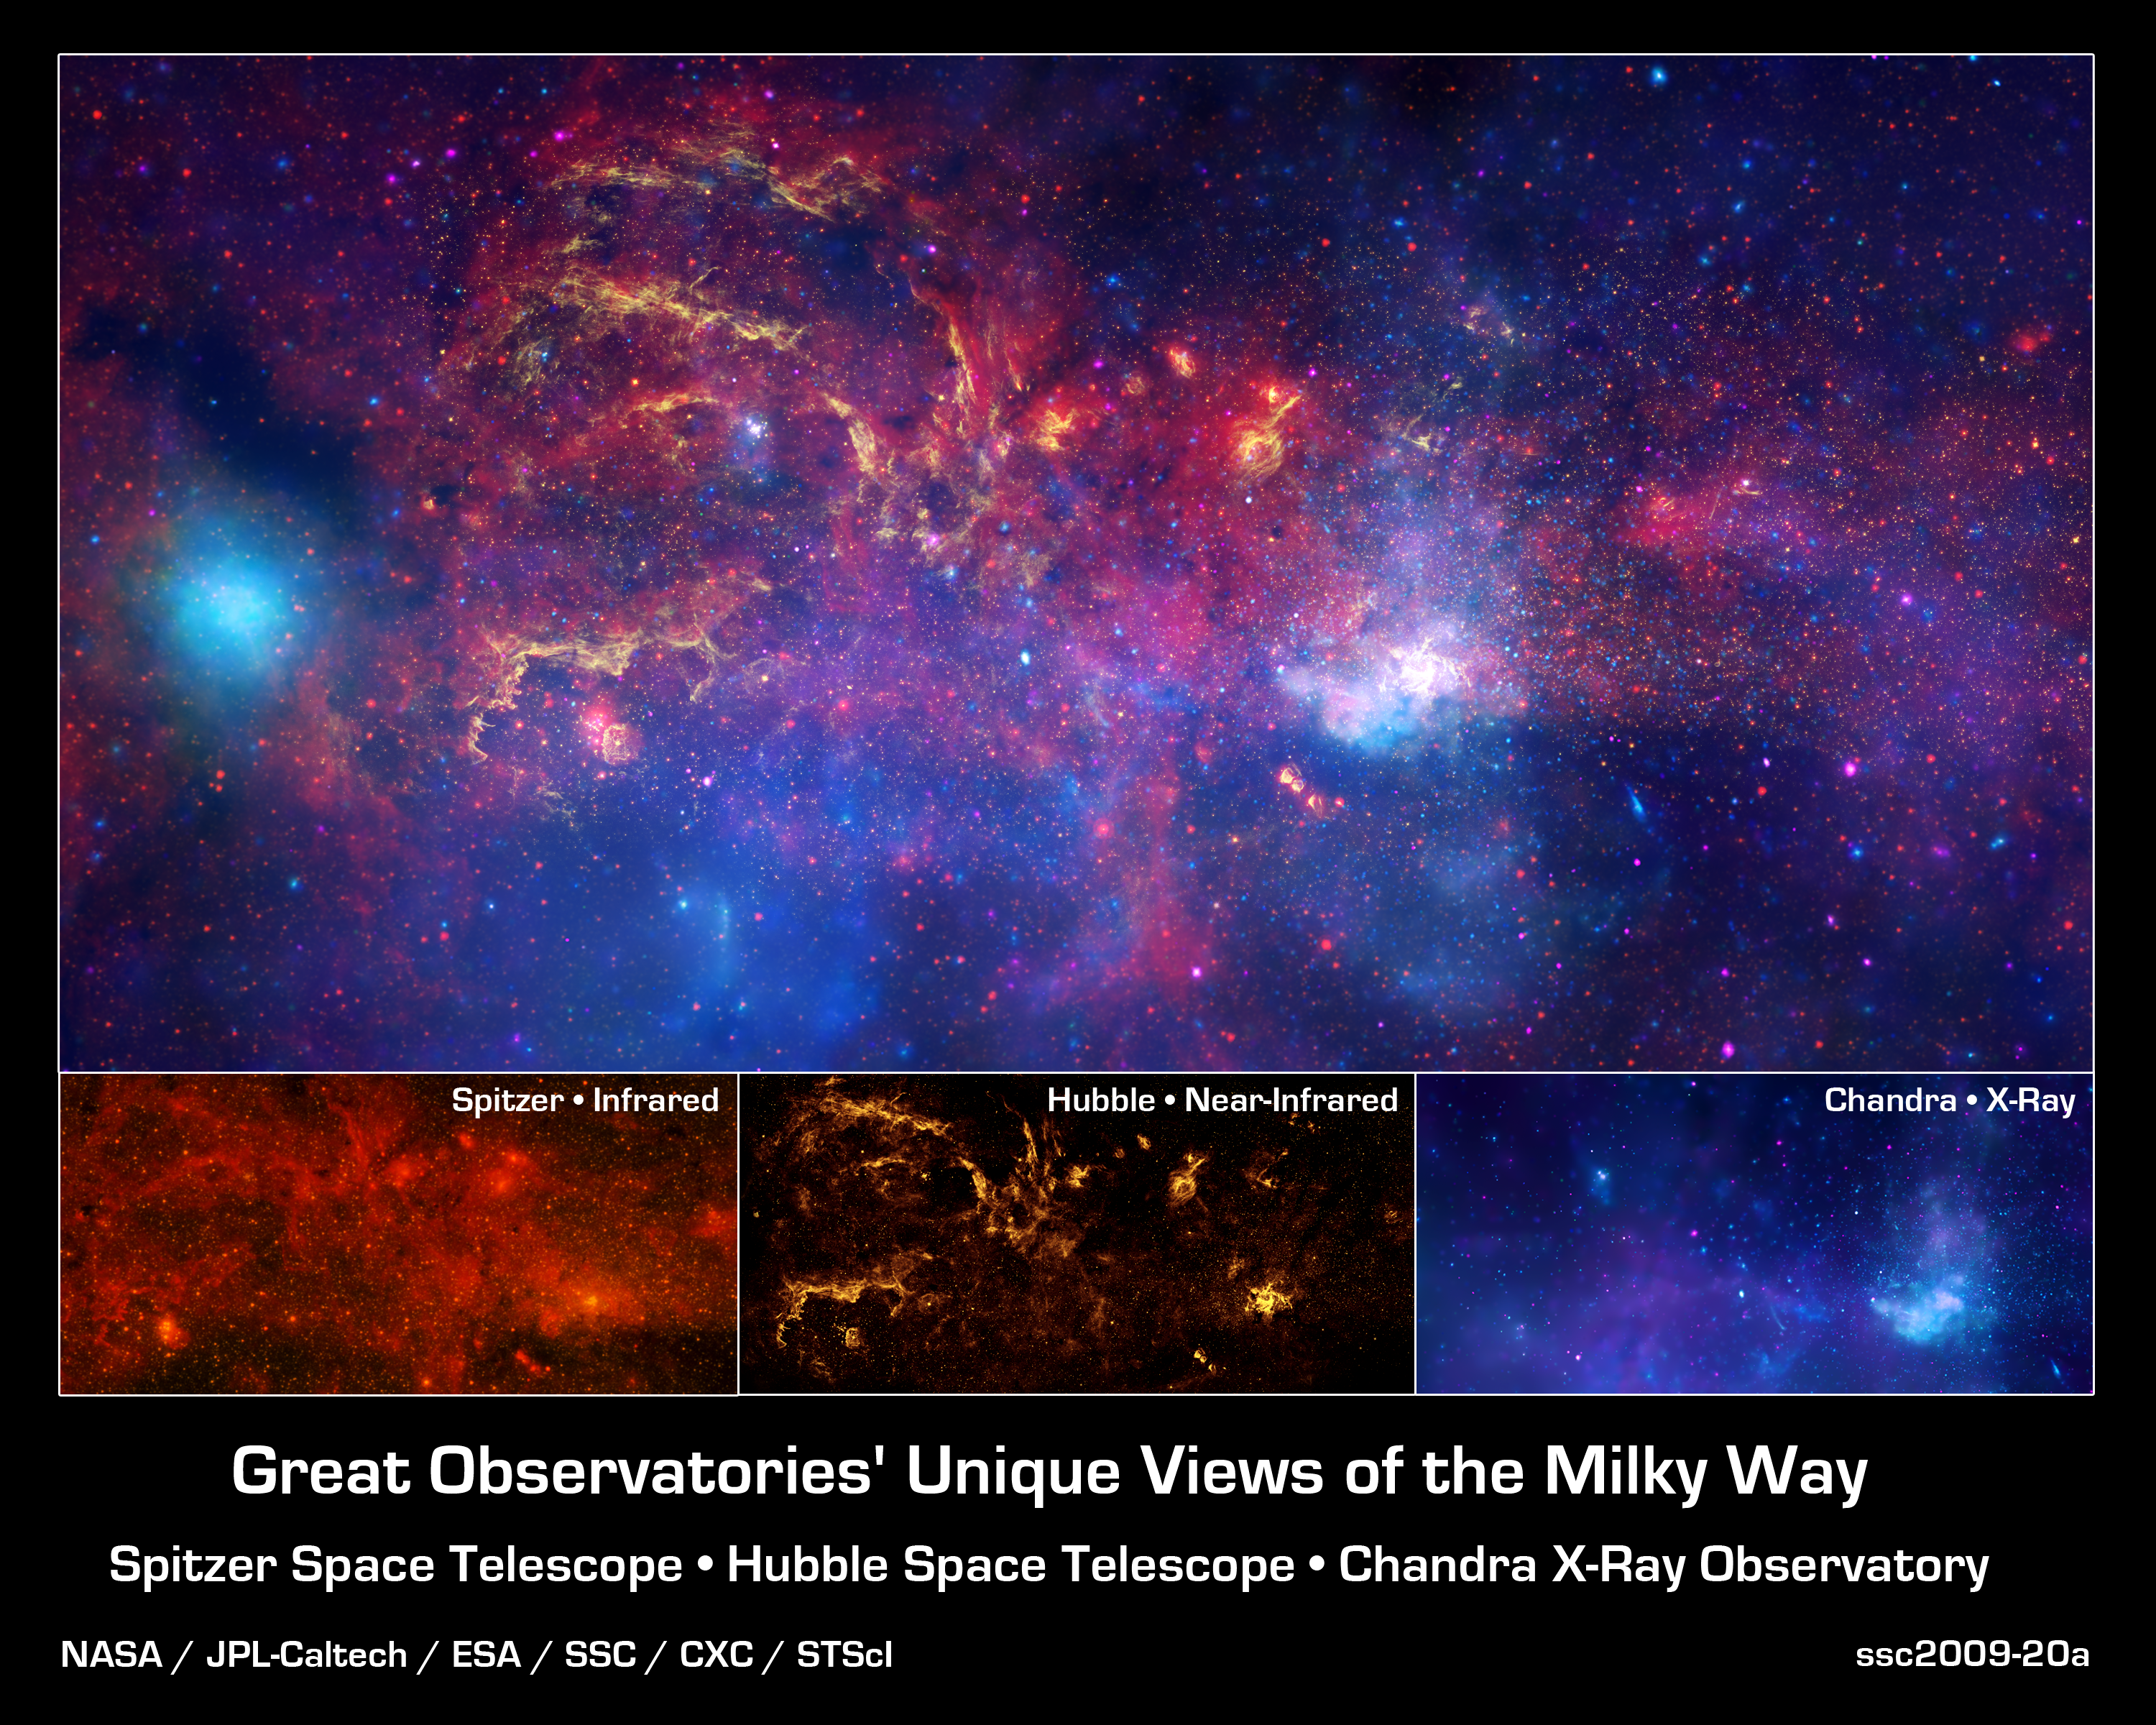

Great Observatories' Unique Views of the Milky Way

In celebration of the International Year of Astronomy 2009, NASA's Great Observatories -- the Hubble Space Telescope, the Spitzer Space Telescope, and the Chandra X-ray Observatory -- have produced a matched trio of images of the central region of our Milky Way galaxy. Each image shows the telescope's different wavelength view of the galactic center region, illustrating the unique science each observatory conducts.

Bottom Left - Spitzer's infrared-light observations provide a detailed and spectacular view of the galactic center region. The swirling core of our galaxy harbors hundreds of thousands of stars that cannot be seen in visible light. These stars heat the nearby gas and dust. These dusty clouds glow in infrared light and reveal their often dramatic shapes. Some of these clouds harbor stellar nurseries that are forming new generations of stars. Like the downtown of a large city, the center of our galaxy is a crowded, active, and vibrant place.

Bottom Middle - Although best known for its visible-light images, Hubble also observes over a limited range of infrared light. The galactic center is marked by the bright patch in the lower right. Along the left side are large arcs of warm gas that have been heated by clusters of bright massive stars. In addition, Hubble uncovered many more massive stars across the region. Winds and radiation from these stars create the

complex structures seen in the gas throughout the image. This sweeping panorama is one of the sharpest infrared pictures ever made of the galactic center region.

Bottom Right - X-rays detected by Chandra expose a wealth of exotic objects and high-energy features. In this image, pink represents lower energy X-rays and blue indicates higher energy. Hundreds of small dots show emission from material around black holes and other dense stellar objects. A supermassive black hole -- some four million times more massive than the Sun -- resides within the bright region in the lower right. The diffuse X-ray light comes from gas heated to millions of degrees by outflows from the supermassive black hole, winds from giant stars, and stellar explosions. This central region is the most energetic place in our galaxy.

Credit: NASA/JPL-Caltech/ESA/CXC/STScI